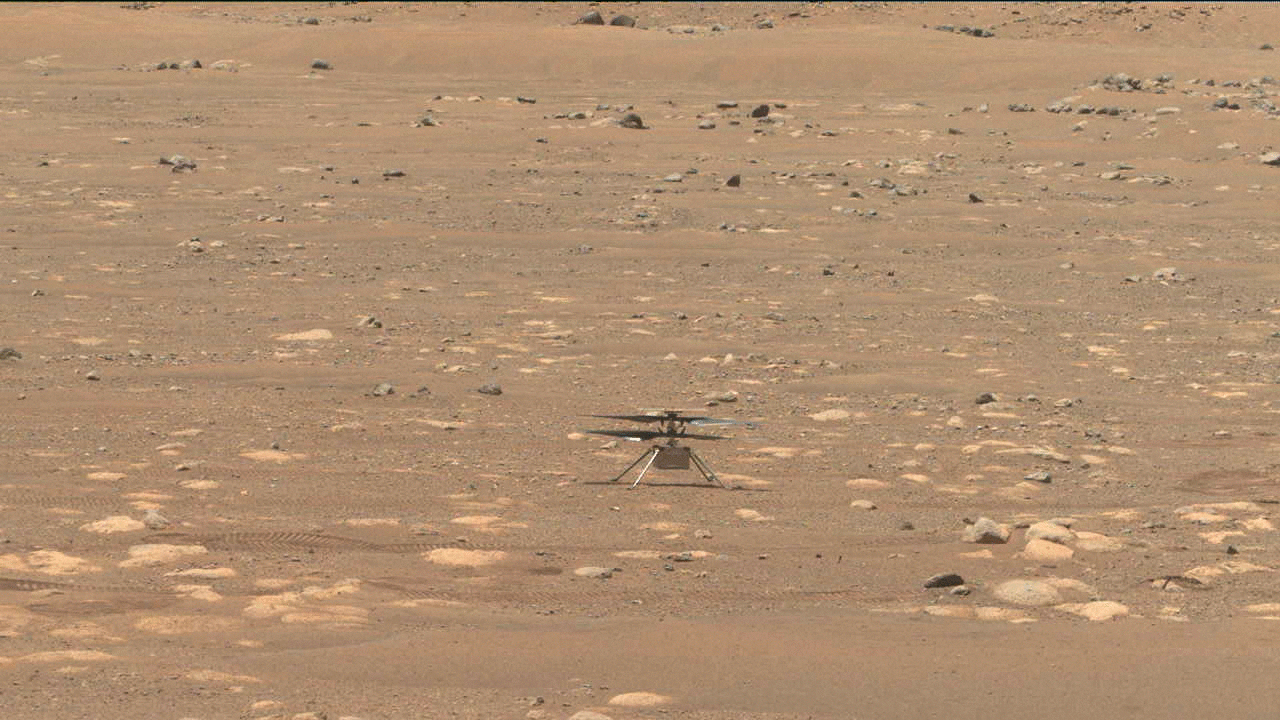

Ingenuity Tests its Blades

NASA’s Ingenuity helicopter does a slow spin test of its blades on April 8, 2021, the 48th Martian day, or sol, of the mission. This image was captured by the Navigation Cameras on NASA’s Perseverance Mars rover.

A key objective for Perseverance’s mission on Mars is astrobiology, including the search for signs of ancient microbial life. The rover will characterize the planet’s geology and past climate, pave the way for human exploration of the Red Planet, and be the first mission to collect and cache Martian rock and regolith (broken rock and dust).

Subsequent NASA missions, in cooperation with ESA (European Space Agency), would send spacecraft to Mars to collect these sealed samples from the surface and return them to Earth for in-depth analysis.

The Mars 2020 Perseverance mission is part of NASA’s Moon to Mars exploration approach, which includes Artemis missions to the Moon that will help prepare for human exploration of the Red Planet.

JPL, which is managed for NASA by Caltech in Pasadena, California, built and manages operations of the Perseverance rover.

Credit: NASA/JPL-Caltech